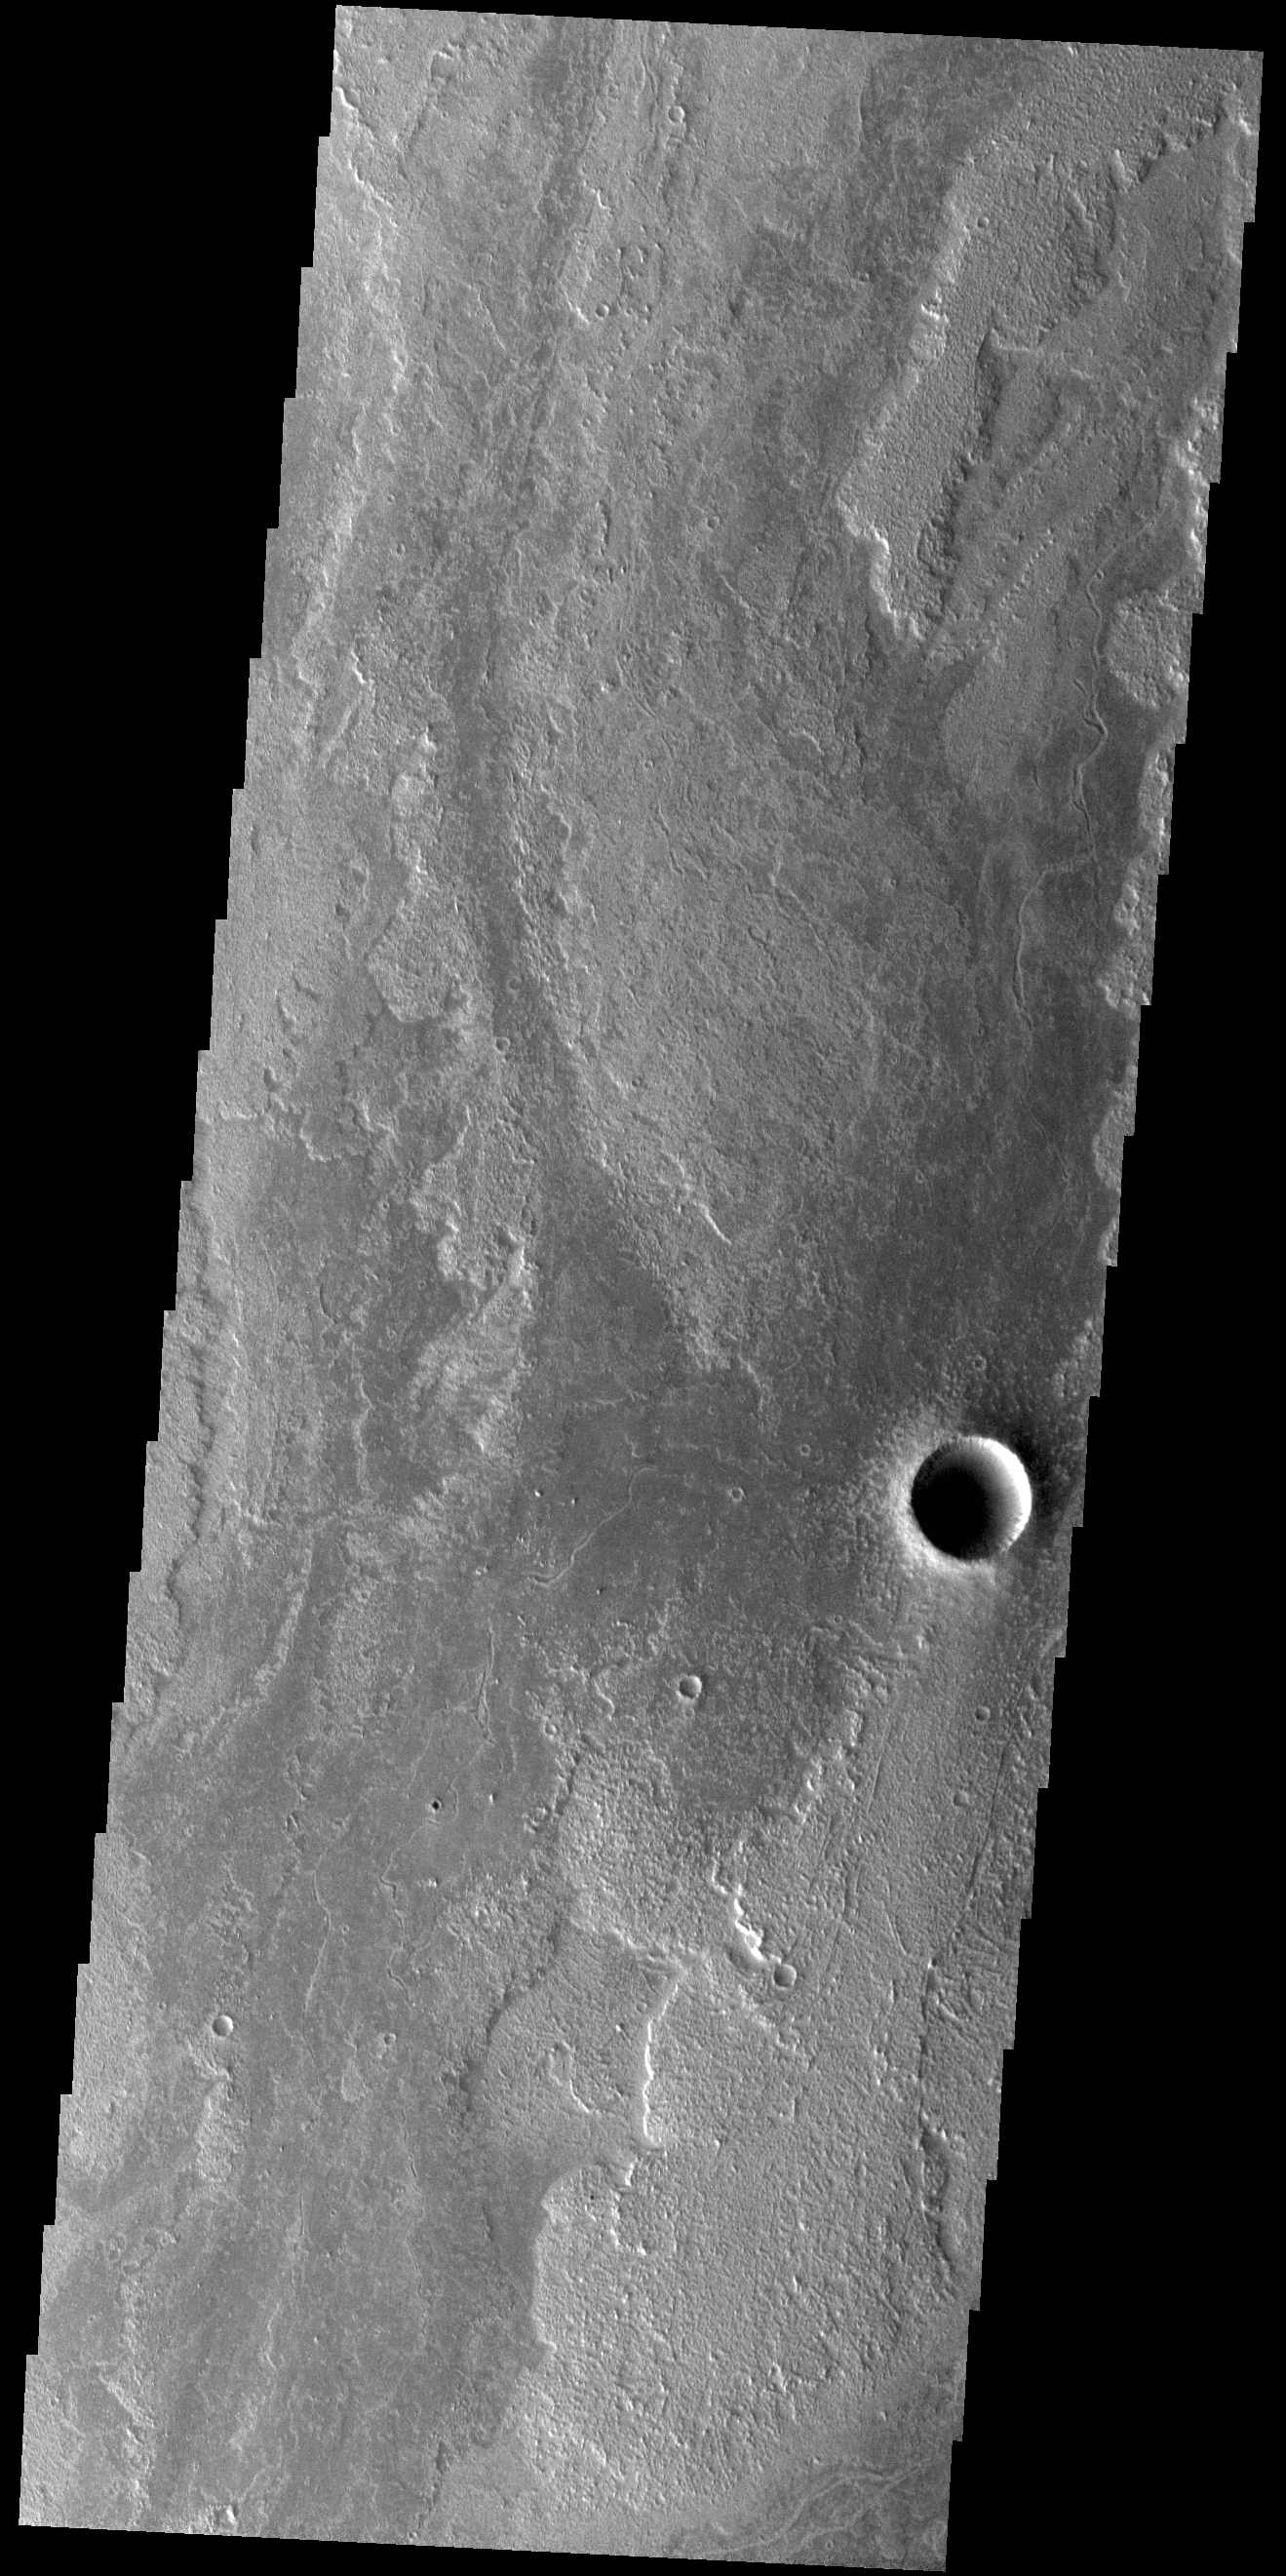

Daedalia Planum

Today’s VIS image shows a small portion of Daedalia Planum. The lava flows the comprise this large lava plain originated at Arsia Mons, one of the large Tharsis volcanoes.

Credit: NASA/JPL-Caltech/ASU